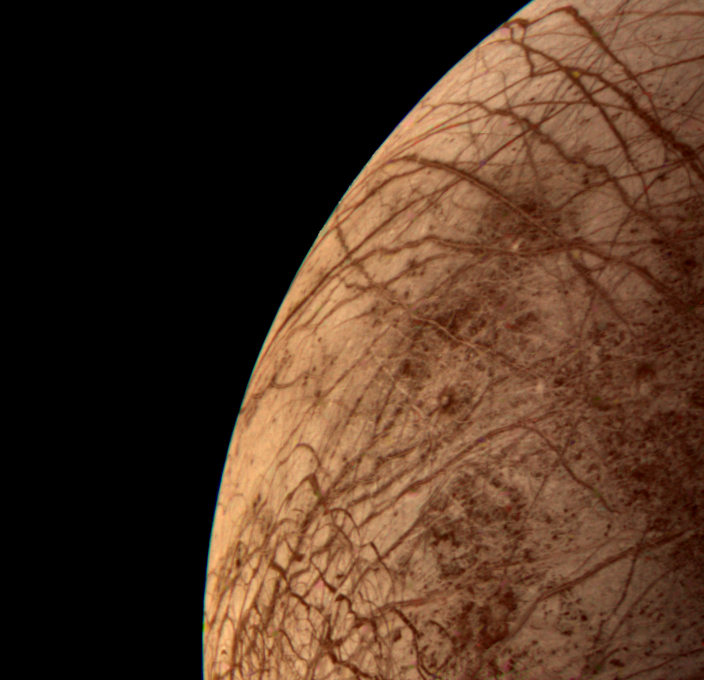

Europa During Voyager 2 Closest Approach

This color image of the Jovian moon Europa was acquired by Voyager 2 during its close encounter on Monday morning, July 9, 1979. Europa, the size of our moon, is thought to have a crust of ice perhaps 100 kilometers thick which overlies the silicate crust. The complex array of streaks indicate that the crust has been fractured and filled by materials from the interior. The lack of relief, any visible mountains or craters, on its bright limb is consistent with a thick ice crust. In contrast to its icy neighbors, Ganymede and Callisto, Europa has very few impact craters. One possible candidate is the small feature near the center of this image with radiating rays and a bright circular interior. The relative absence of features and low topography suggests the crust is young and warm a few kilometers below the surface. The tidal heating process suggested for Io also may be heating Europa’s interior at a lower rate.

Credit: NASA/JPL